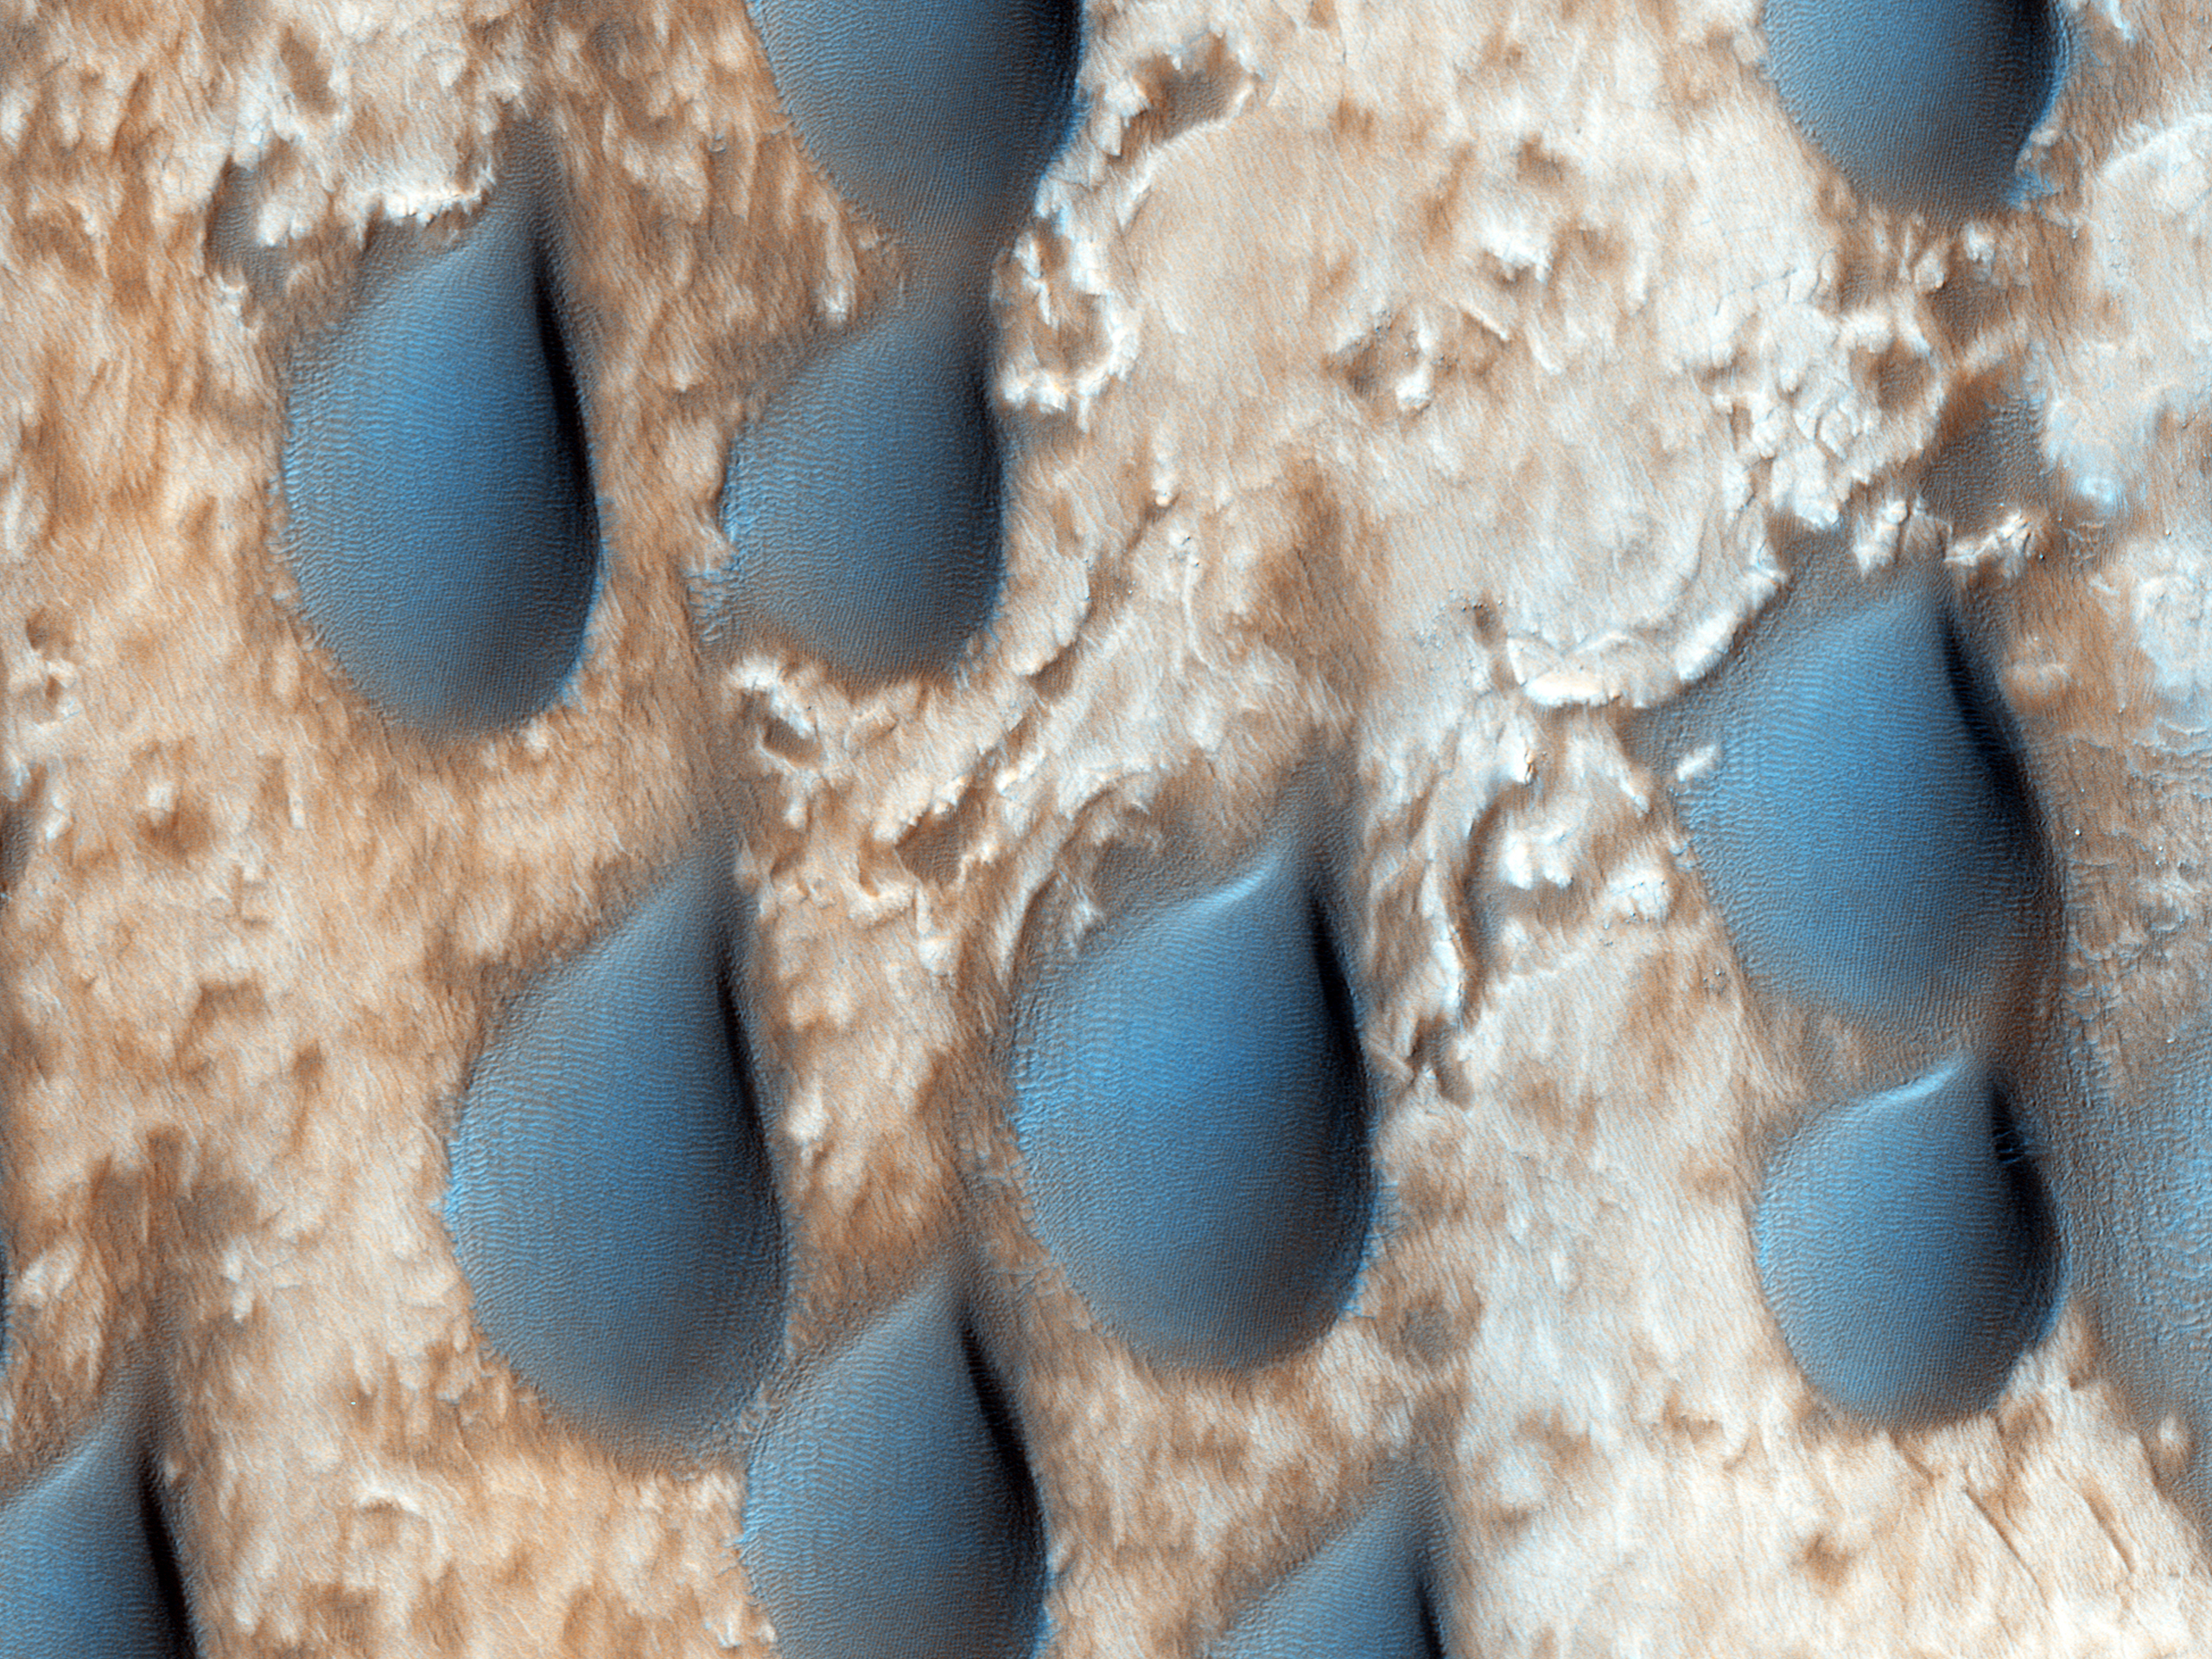

Raindrops of Sand in Copernicus Crater

The dark features here look like raindrops, but are actually sand dunes. This spot was targeted by CRISM because the dunes are rich in the mineral olivine.

Olivine-rich dunes are very rare on Earth, as olivine rapidly weathers to clays in a wet environment. There is also olivine-rich bedrock in the central peaks of Copernicus Crater on the Moon.

There is only a handful of very important scientists, like Nicolaus Copernicus (1473-1543) who have craters named after them on both Mars and the Moon.

HiRISE is one of six instruments on NASA’s Mars Reconnaissance Orbiter. The University of Arizona, Tucson, operates the orbiter’s HiRISE camera, which was built by Ball Aerospace & Technologies Corp., Boulder, Colo. NASA’s Jet Propulsion Laboratory, a division of the California Institute of Technology in Pasadena, manages the Mars Reconnaissance Orbiter Project for the NASA Science Mission Directorate, Washington.

Credit: NASA/JPL-Caltech/Univ. of Arizona